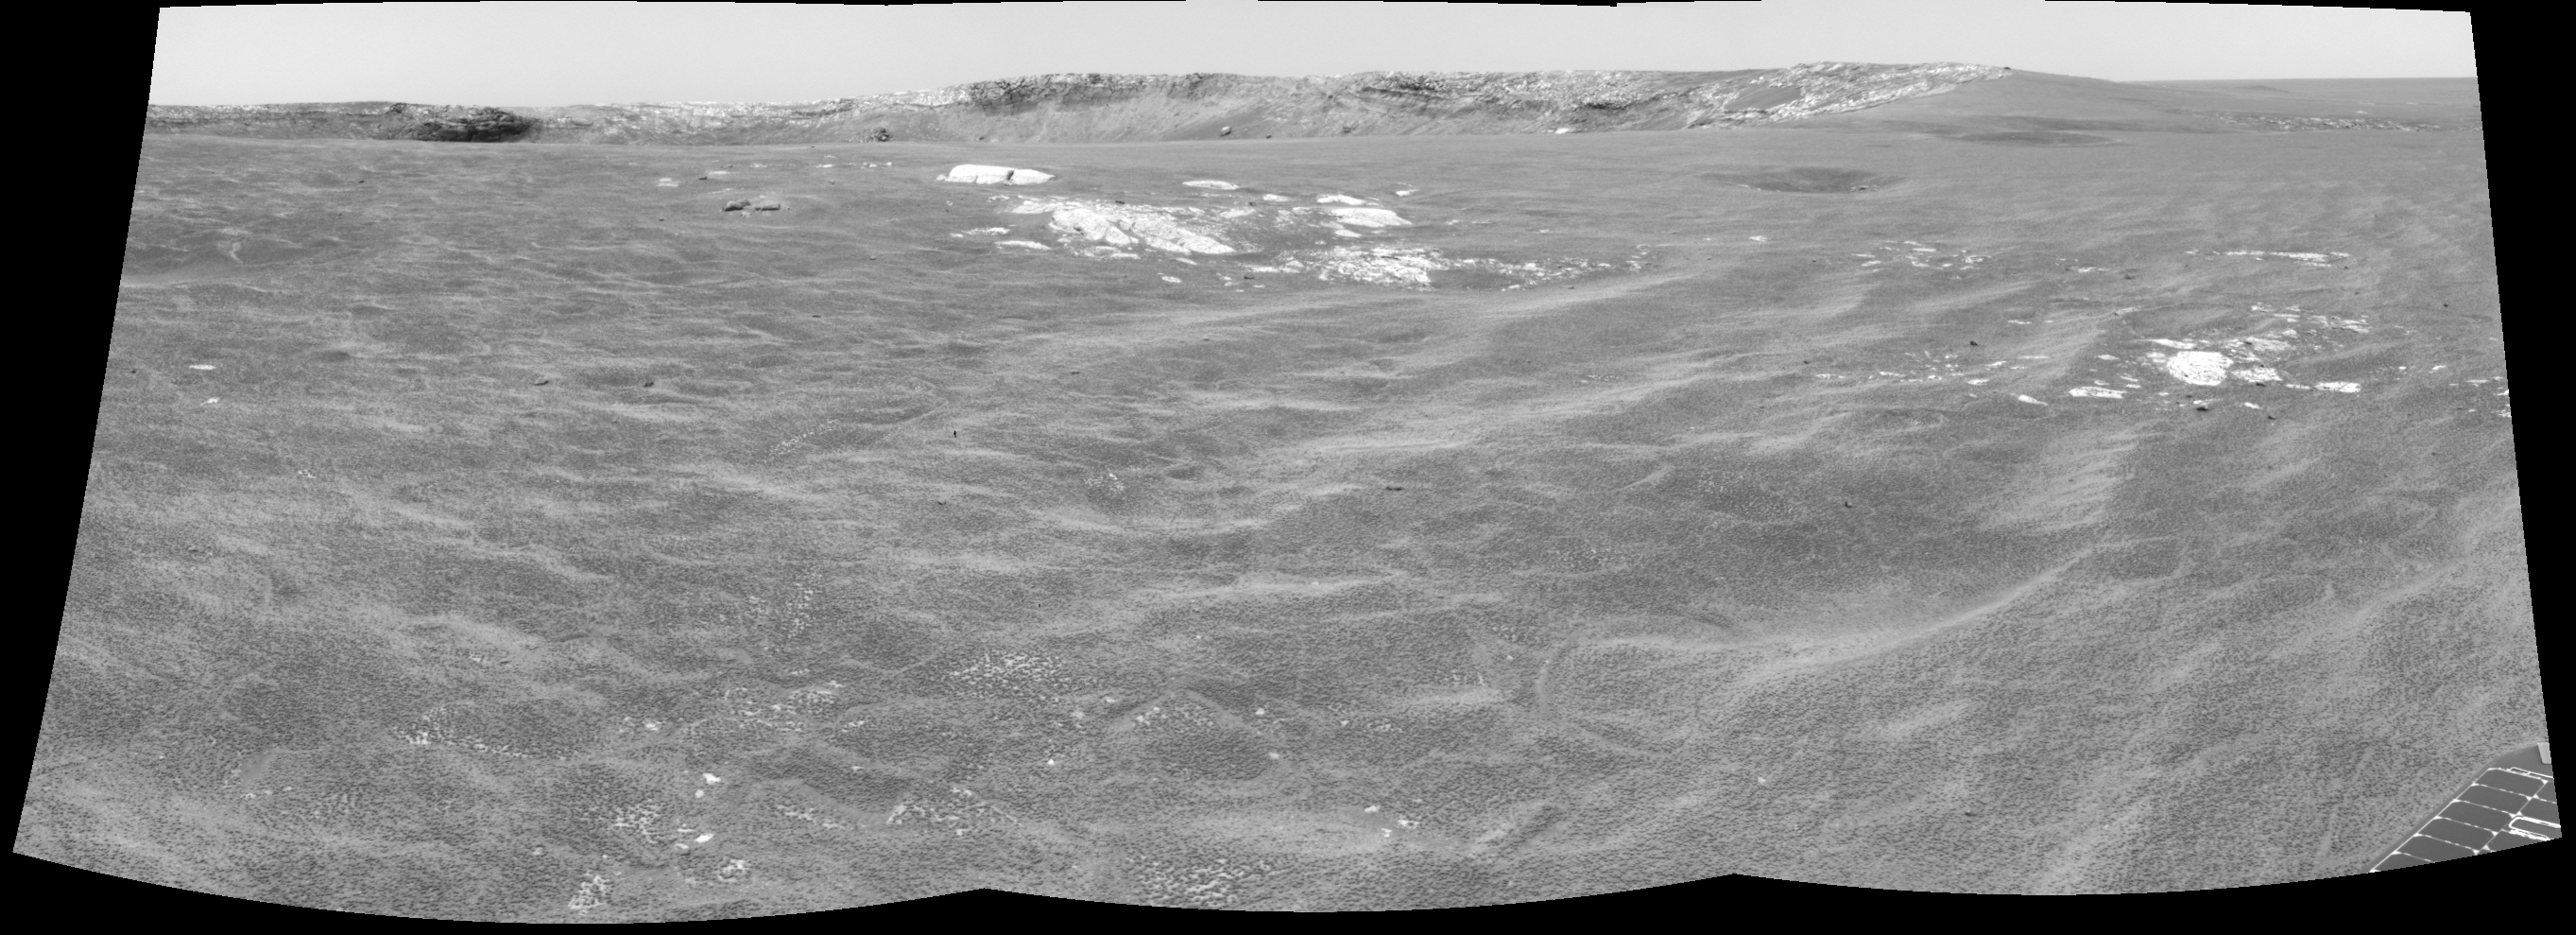

Almost There!

This cylindrical projection was constructed from a sequence of three images taken by the navigation camera on the Mars Exploration Rover Opportunity. The images were acquired on sol 94 (April 29, 2004) of Opportunity’s mission to Meridiani Planum. The camera acquired the images at approximately 12:40 local solar time, or around 9:15 a.m. Pacific Daylight Time. The images were taken from the rover’s new location about 20 meters (65 feet) away from the rim of Opportunity’s next target, “Endurance Crater.”

Credit: NASA/JPL